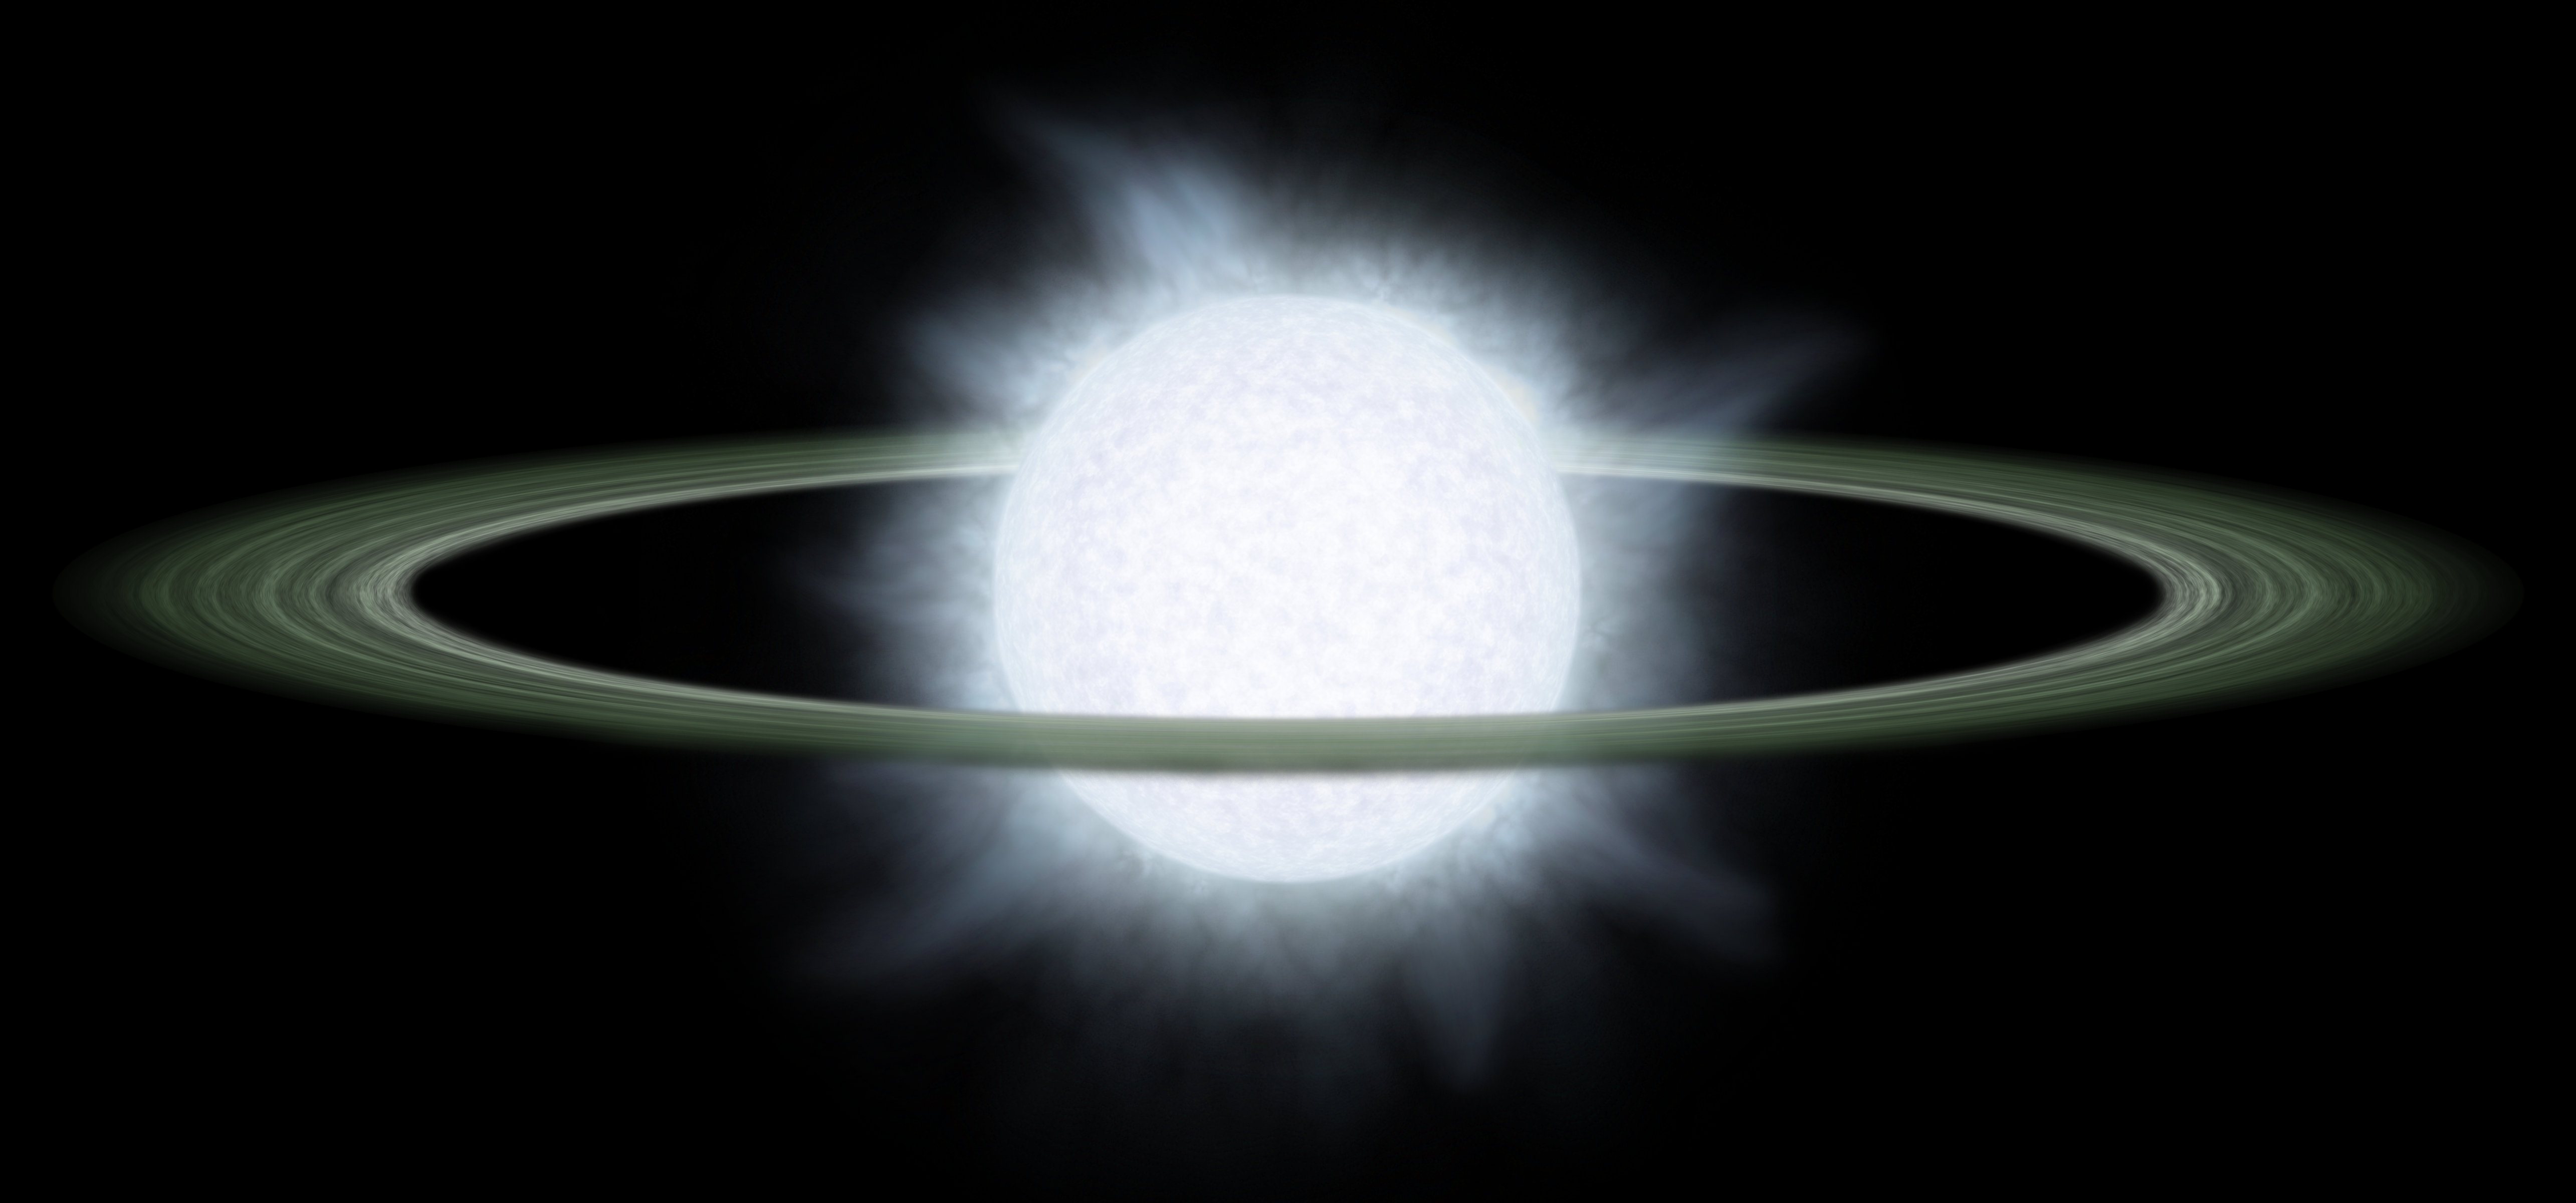

Supersized Disk

Monstrous disks like this one were discovered around two "hypergiant" stars by NASA's Spitzer Space Telescope. Astronomers believe these disks might contain the early "seeds" of planets, or possibly leftover debris from planets that already formed.The hypergiant stars, called R 66 and R 126, are located about 170,000 light-years away in our Milky Way's nearest neighbor galaxy, the Large Magellanic Cloud. The stars are about 100 times wider than the sun, or big enough to encompass an orbit equivalent to Earth's. The plump stars are heavy, at 30 and 70 times the mass of the sun, respectively. They are the most massive stars known to sport disks.The disks themselves are also bloated, with masses equal to several Jupiters. The disks begin at a distance approximately 120 times greater than that between Earth and the sun, or 120 astronomical units, and terminate at a distance of about 2,500 astronomical units.Hypergiant stars are the puffed-up, aging descendants of the most massive class of stars, called "O" stars. The stars are so massive that their cores ultimately collapse under their own weight, triggering incredible explosions called supernovae. If any planets circled near the stars during one of these blasts, they would most likely be destroyed.

Credit: NASA/JPL-Caltech/R. Hurt (SSC)